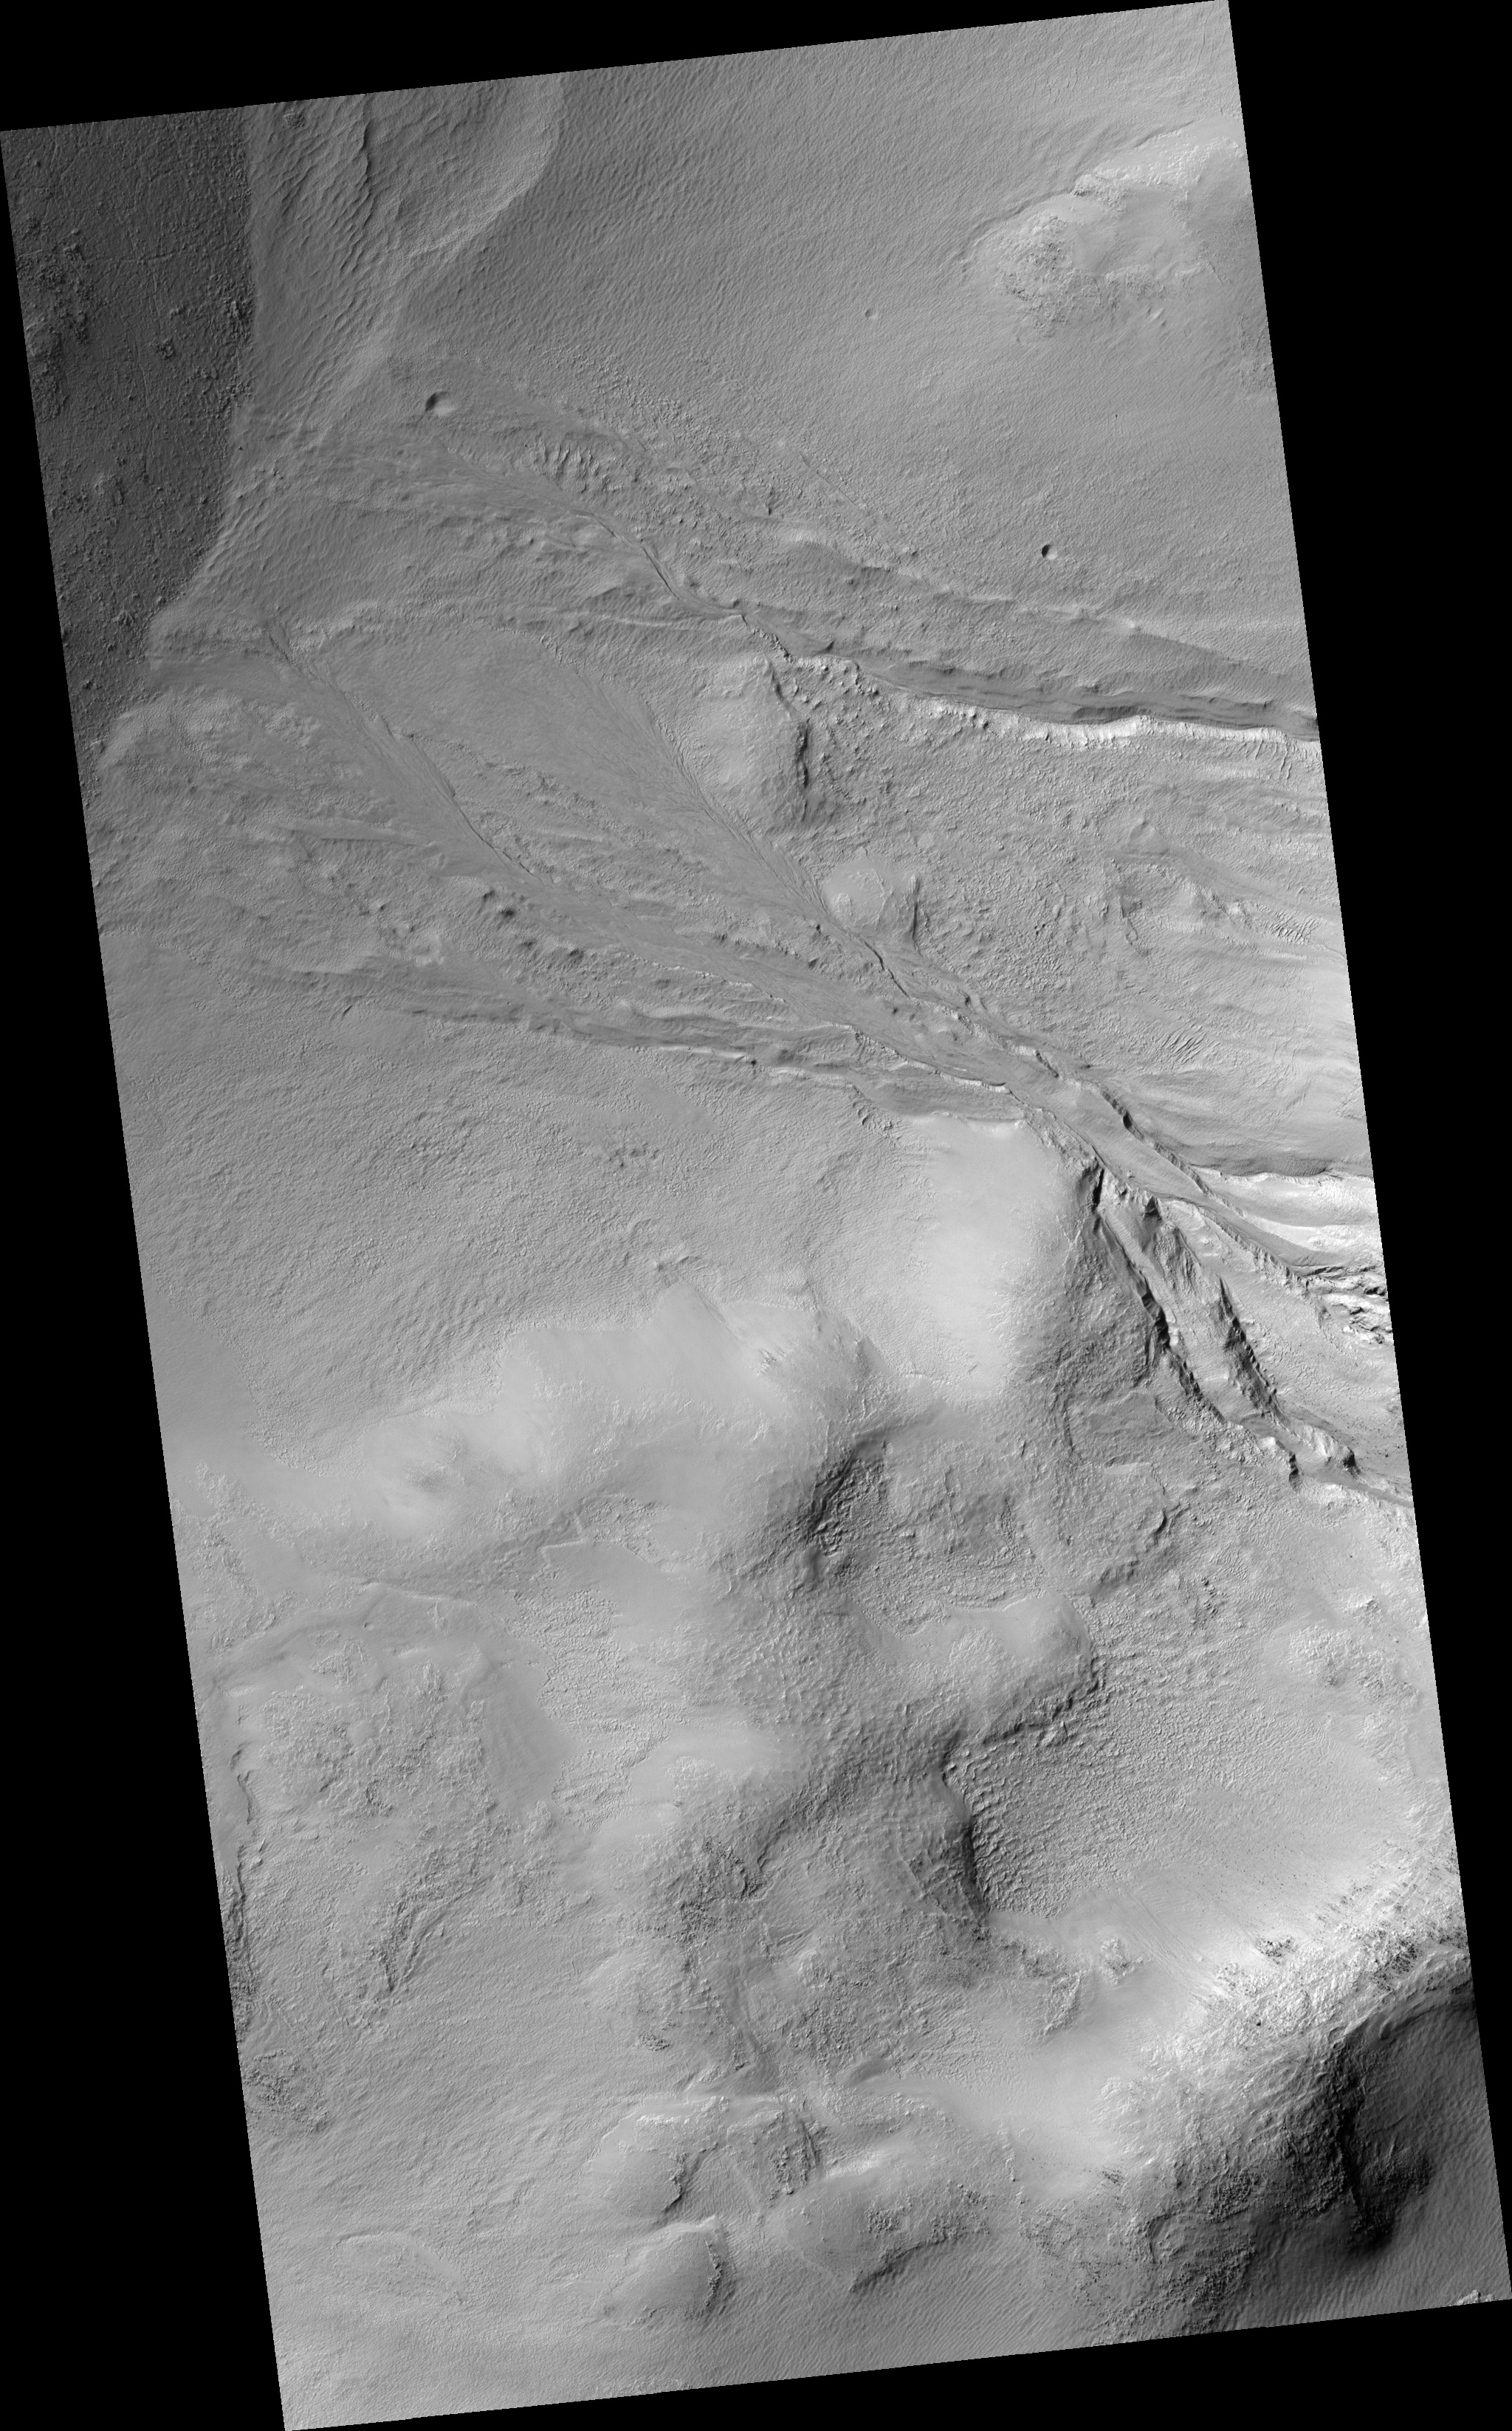

Gullies in Wirtz Crater

Figure 1

This HiRISE image of gullies in Wirtz Crater reveals fine structural details of these fluvial landforms. In the upper regions (near the middle left of figure 1), the gullies have cut deep V-shaped valley forms into the steep crater walls. Downhill, where the slope flattens somewhat, the gullies have cut less deeply into the crater floor and are braided in appearance. In some places bedforms — or features typically found in terrestrial rivers and streams — can be discerned, particularly small, streamlined features or bars along more braided sections. Finally, as the gullies reach the crater floor, near the center of the image, they form fan deposits where transported sediment accumulates.

Image PSP_001349_1310 was taken by the High Resolution Imaging Science Experiment (HiRISE) camera onboard the Mars Reconnaissance Orbiter spacecraft on November 9, 2006. The complete image is centered at -48.6 degrees latitude, 335.3 degrees East longitude. The range to the target site was 250.4 km (156.5 miles). At this distance the image scale is 50.1 cm/pixel (with 2 x 2 binning) so objects ~150 cm across are resolved. The image shown here has been map-projected to 50 cm/pixel and north is up. The image was taken at a local Mars time of 3:42 PM and the scene is illuminated from the west with a solar incidence angle of 83 degrees, thus the sun was about 7 degrees above the horizon. At a solar longitude of 132.9 degrees, the season on Mars is Northern Summer.

NASA’s Jet Propulsion Laboratory, a division of the California Institute of Technology in Pasadena, manages the Mars Reconnaissance Orbiter for NASA’s Science Mission Directorate, Washington. Lockheed Martin Space Systems, Denver, is the prime contractor for the project and built the spacecraft. The High Resolution Imaging Science Experiment is operated by the University of Arizona, Tucson, and the instrument was built by Ball Aerospace and Technology Corp., Boulder, Colo.

Credit: NASA/JPL/Univ. of Arizona